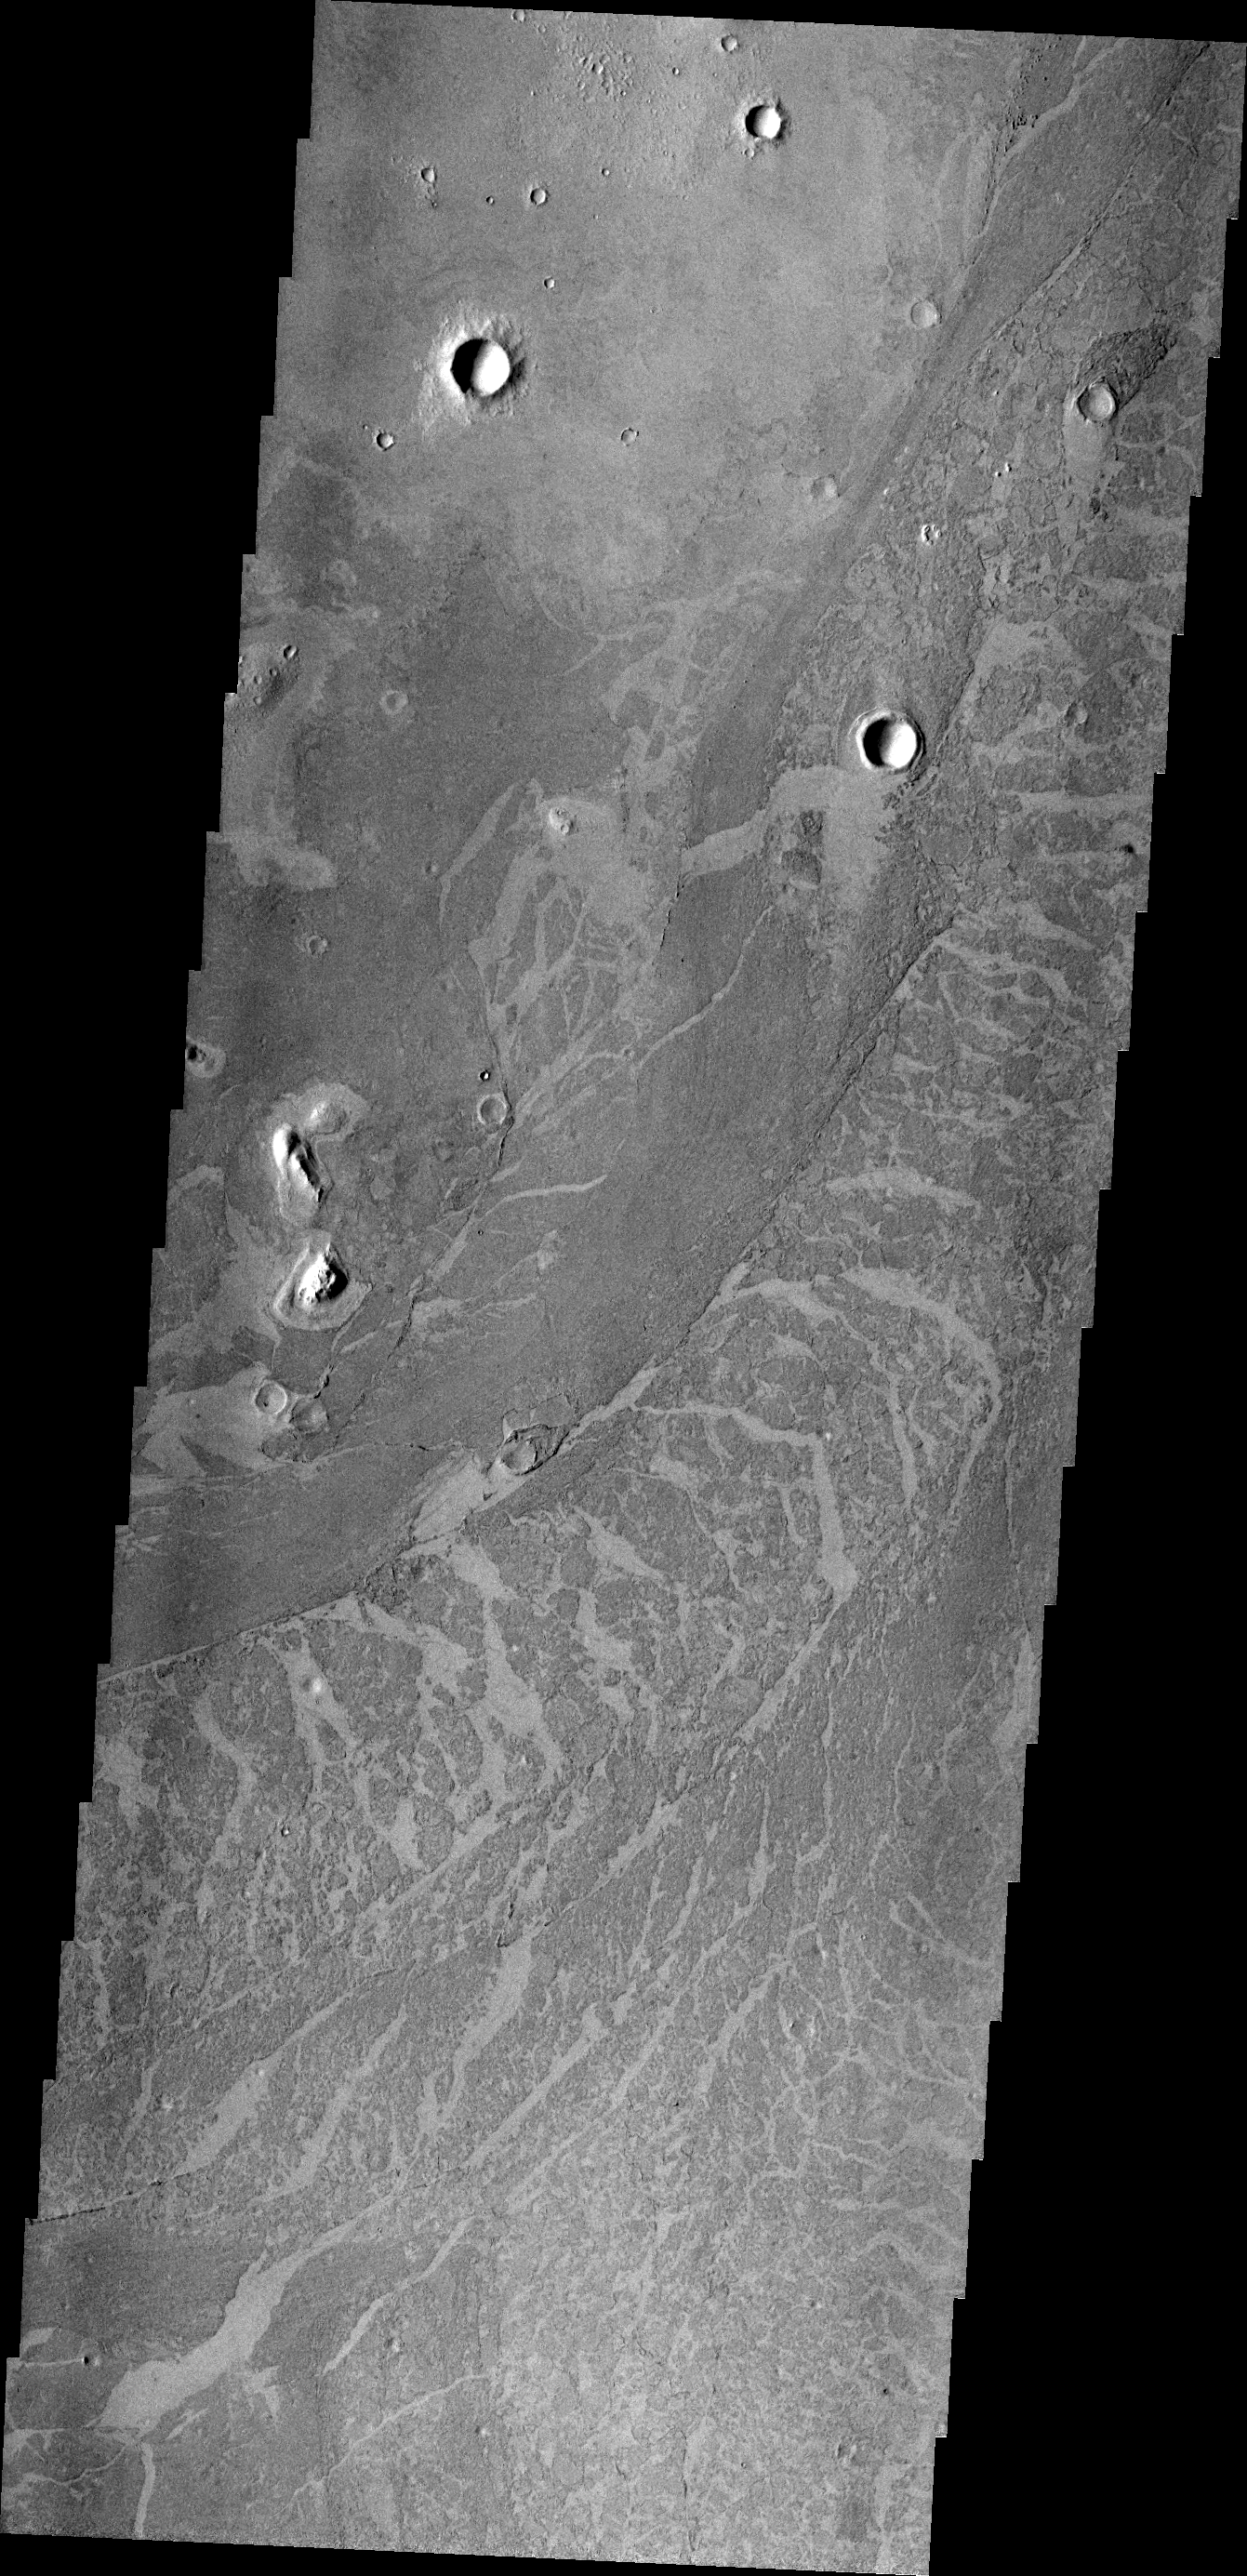

Platy Flows

These lava flows in Elysium Planitia are called platy flows. The surface of the lava flow cooled and solidified, while liquid lava beneath kept flowing. The continued flow broke apart the solid surface and moved the pieces like rafts. This VIS image shows a channel of such movement.

Credit: NASA/JPL/ASU